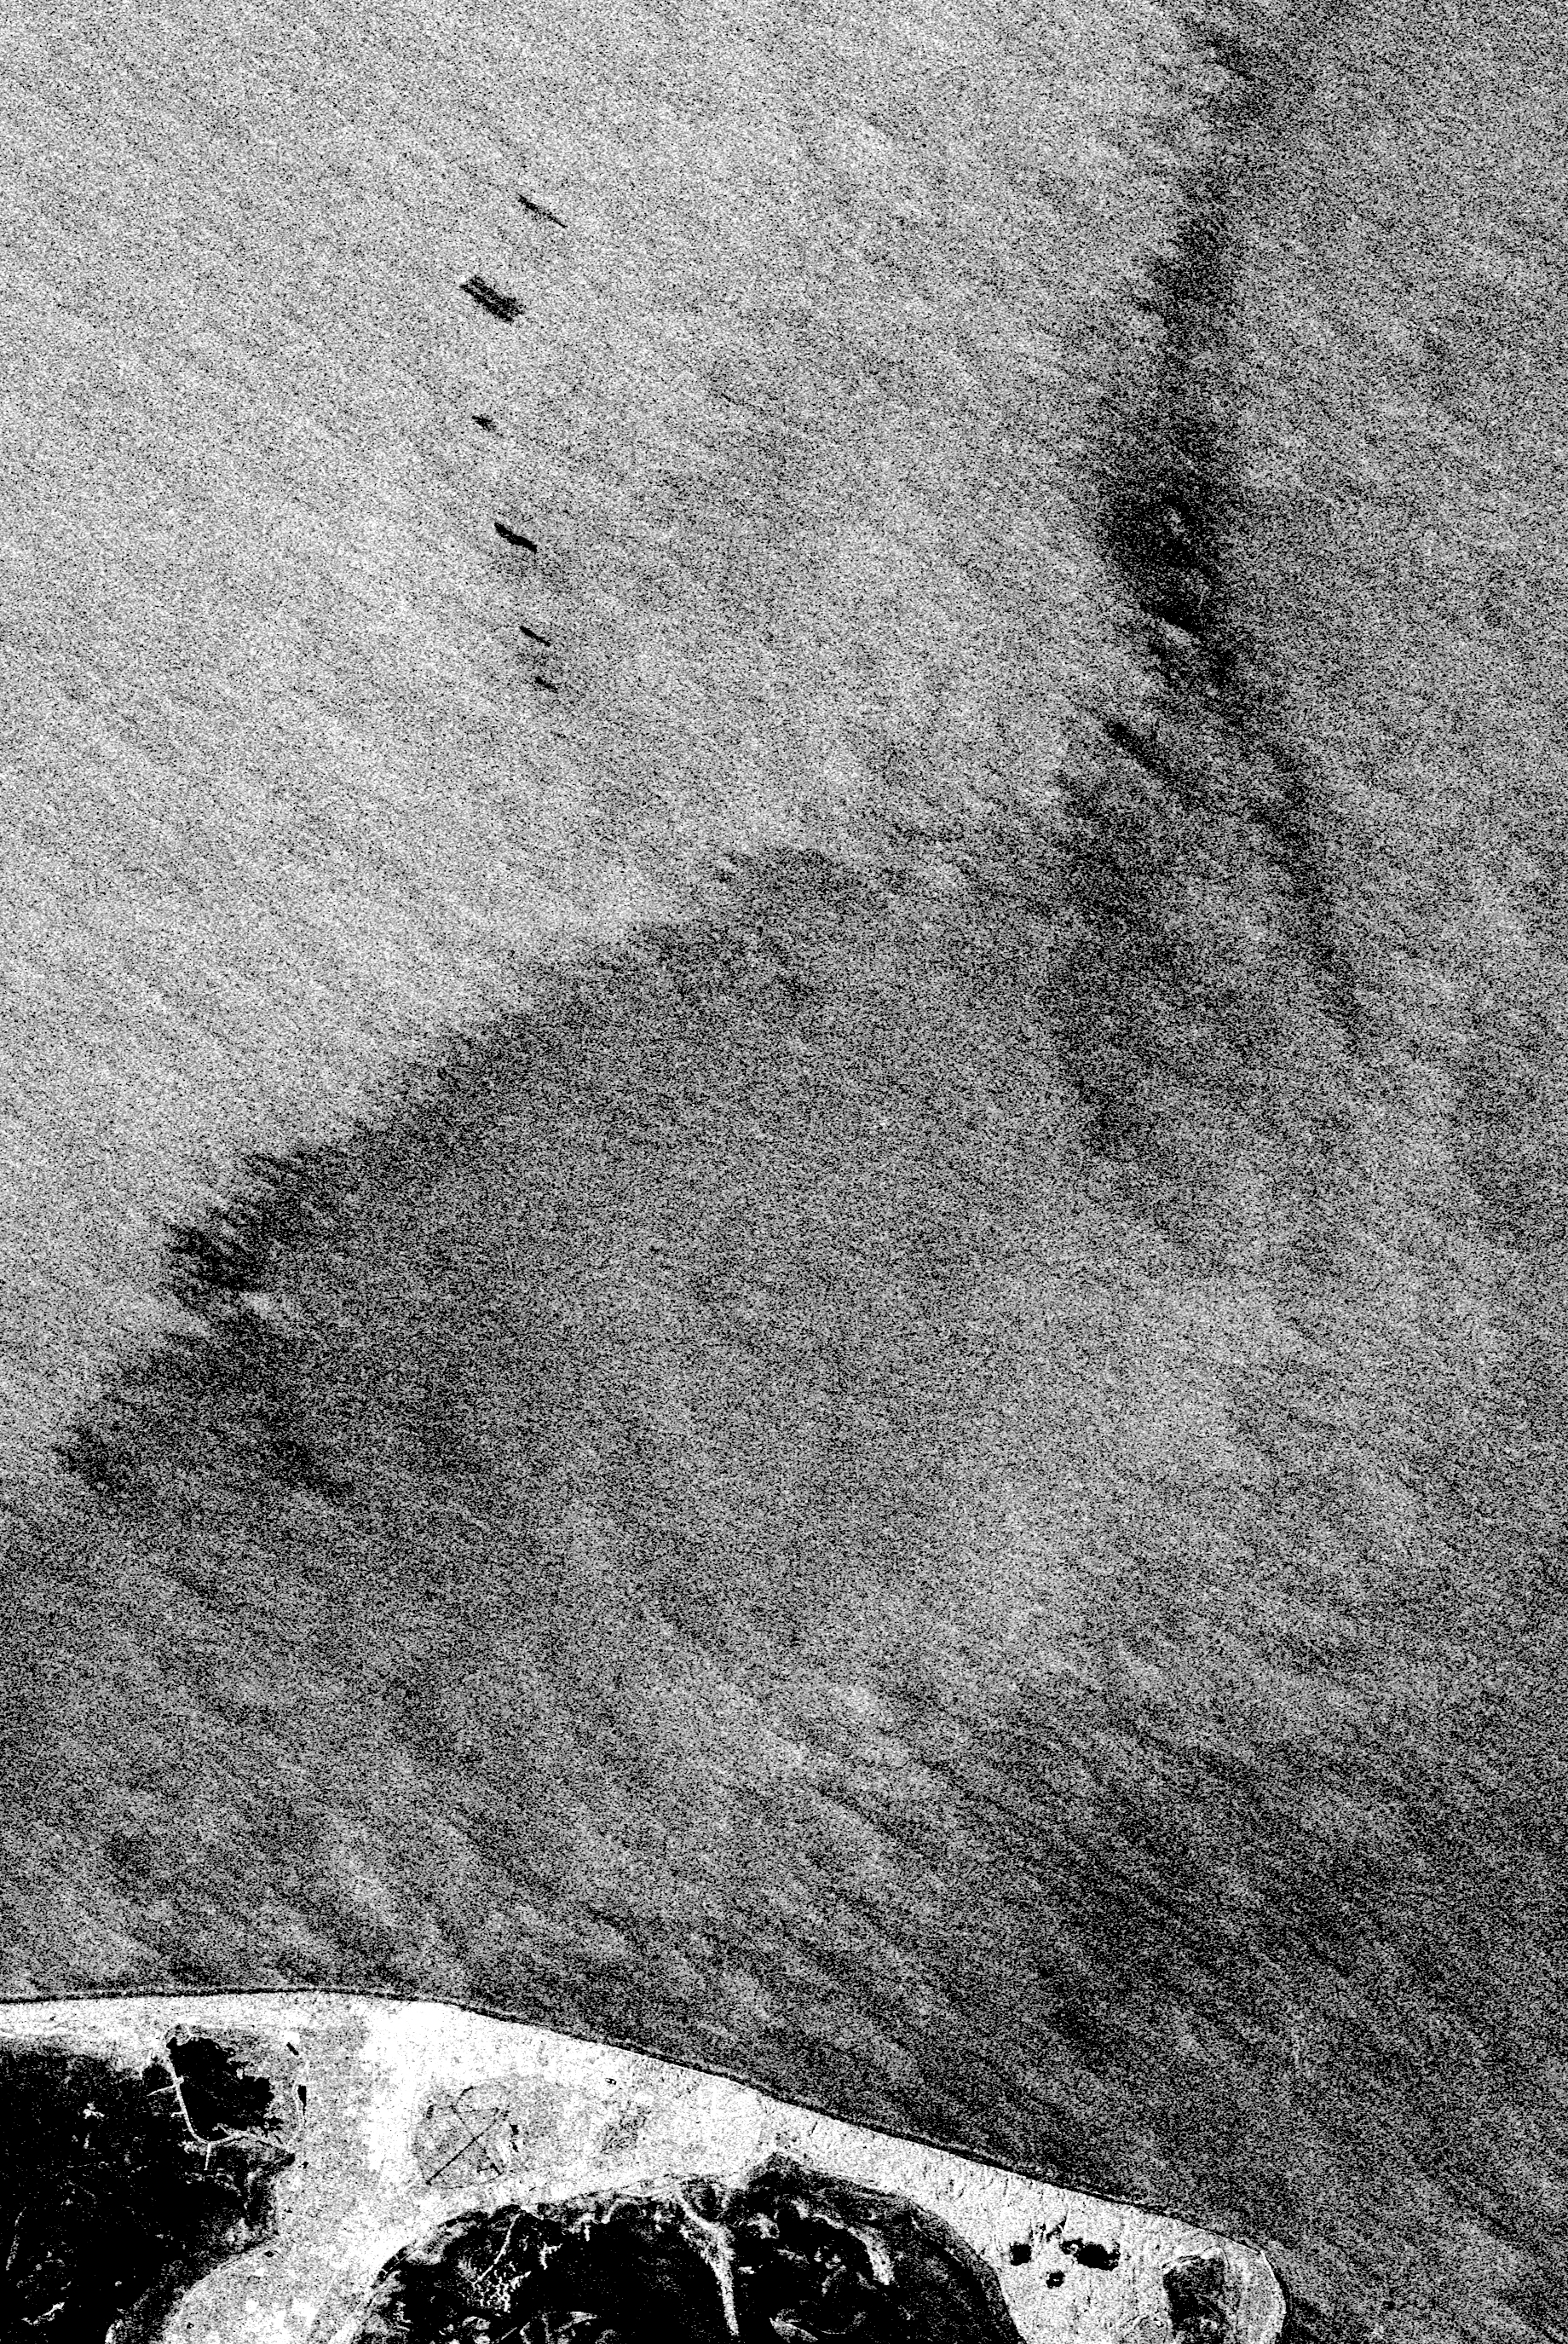

Space Radar Image of North Sea, Germany

This is an X-band image of an oil slick experiment conducted in the North Sea, Germany. The image is centered at 54.58 degrees north latitude and 7.48 degrees east longitude. This image was acquired by the Spaceborne Imaging Radar-C and X-band Synthetic Aperture Radar (SIR-C/X-SAR) aboard the space shuttle Endeavour on October 6, 1994, during the second flight of the spaceborne radar.

The experiment was designed to differentiate between petroleum oil spills and natural slicks floating on the sea surface. Two types of petroleum oil and six types of oils resembling natural sea surface slicks were poured on the sea surface from ships and a helicopter just before the space shuttle flew over the region. At the bottom of the image is the Sylt peninsula, a famous holiday resort. Twenty-six gallons (100 liters) of diesel oil was dissipated due to wave action before the shuttle reached the site. The oil spill seen at the uppermost part of the image is about 105 gallons (400 liters) of heavy heating oil and the largest spill is about 58 gallons (220 liters) of oleyl alcohol, resembling a “natural oil” like the remaining five spills used to imitate natural slicks that have occurred offshore from various states. The volume of these other oils spilled on the ocean surface during the five experimental spills varied from 16 gallons to 21 gallons (60 liters to 80 liters). The distance between neighboring spills was about half a mile (800 meters) at the most. The largest slick later thinned out to monomolecular sheets of about 10 microns, which is the dimension of a molecule.

Oceanographers found that SIR-C/X-SAR was able to clearly distinguish the oil slicks from algae products dumped nearby. Preliminary indications are that various types of slicks may be distinguished, especially when other radar wavelengths are included in the analysis. Radar imaging of the world’s oceans on a continuing basis may allow oceanographers in the future to detect and clean up oil spills much more swiftly than is currently possible.

Spaceborne Imaging Radar-C and X-band Synthetic Aperture Radar (SIR-C/X-SAR) is part of NASA’s Mission to Planet Earth. The radars illuminate Earth with microwaves, allowing detailed observations at any time, regardless of weather or sunlight conditions. SIR-C/X-SAR uses three microwave wavelengths: L-band (24 cm), C-band (6 cm) and X-band (3 cm). The multi-frequency data will be used by the international scientific community to better understand the global environment and how it is changing. The SIR-C/X-SAR data, complemented by aircraft and ground studies, will give scientists clearer insights into those environmental changes which are caused by nature and those changes which are induced by human activity.

SIR-C was developed by NASA’s Jet Propulsion Laboratory. X-SAR was developed by the Dornier and Alenia Spazio companies for the German space agency, Deutsche Agentur fuer Raumfahrtangelegenheiten (DARA), and the Italian space agency, Agenzia Spaziale Italiana (ASI), with the Deutsche Forschungsanstalt fuer Luft und Raumfahrt e.V.(DLR), the major partner in science, operations and data processing of X-SAR.

Credit: NASA/JPL